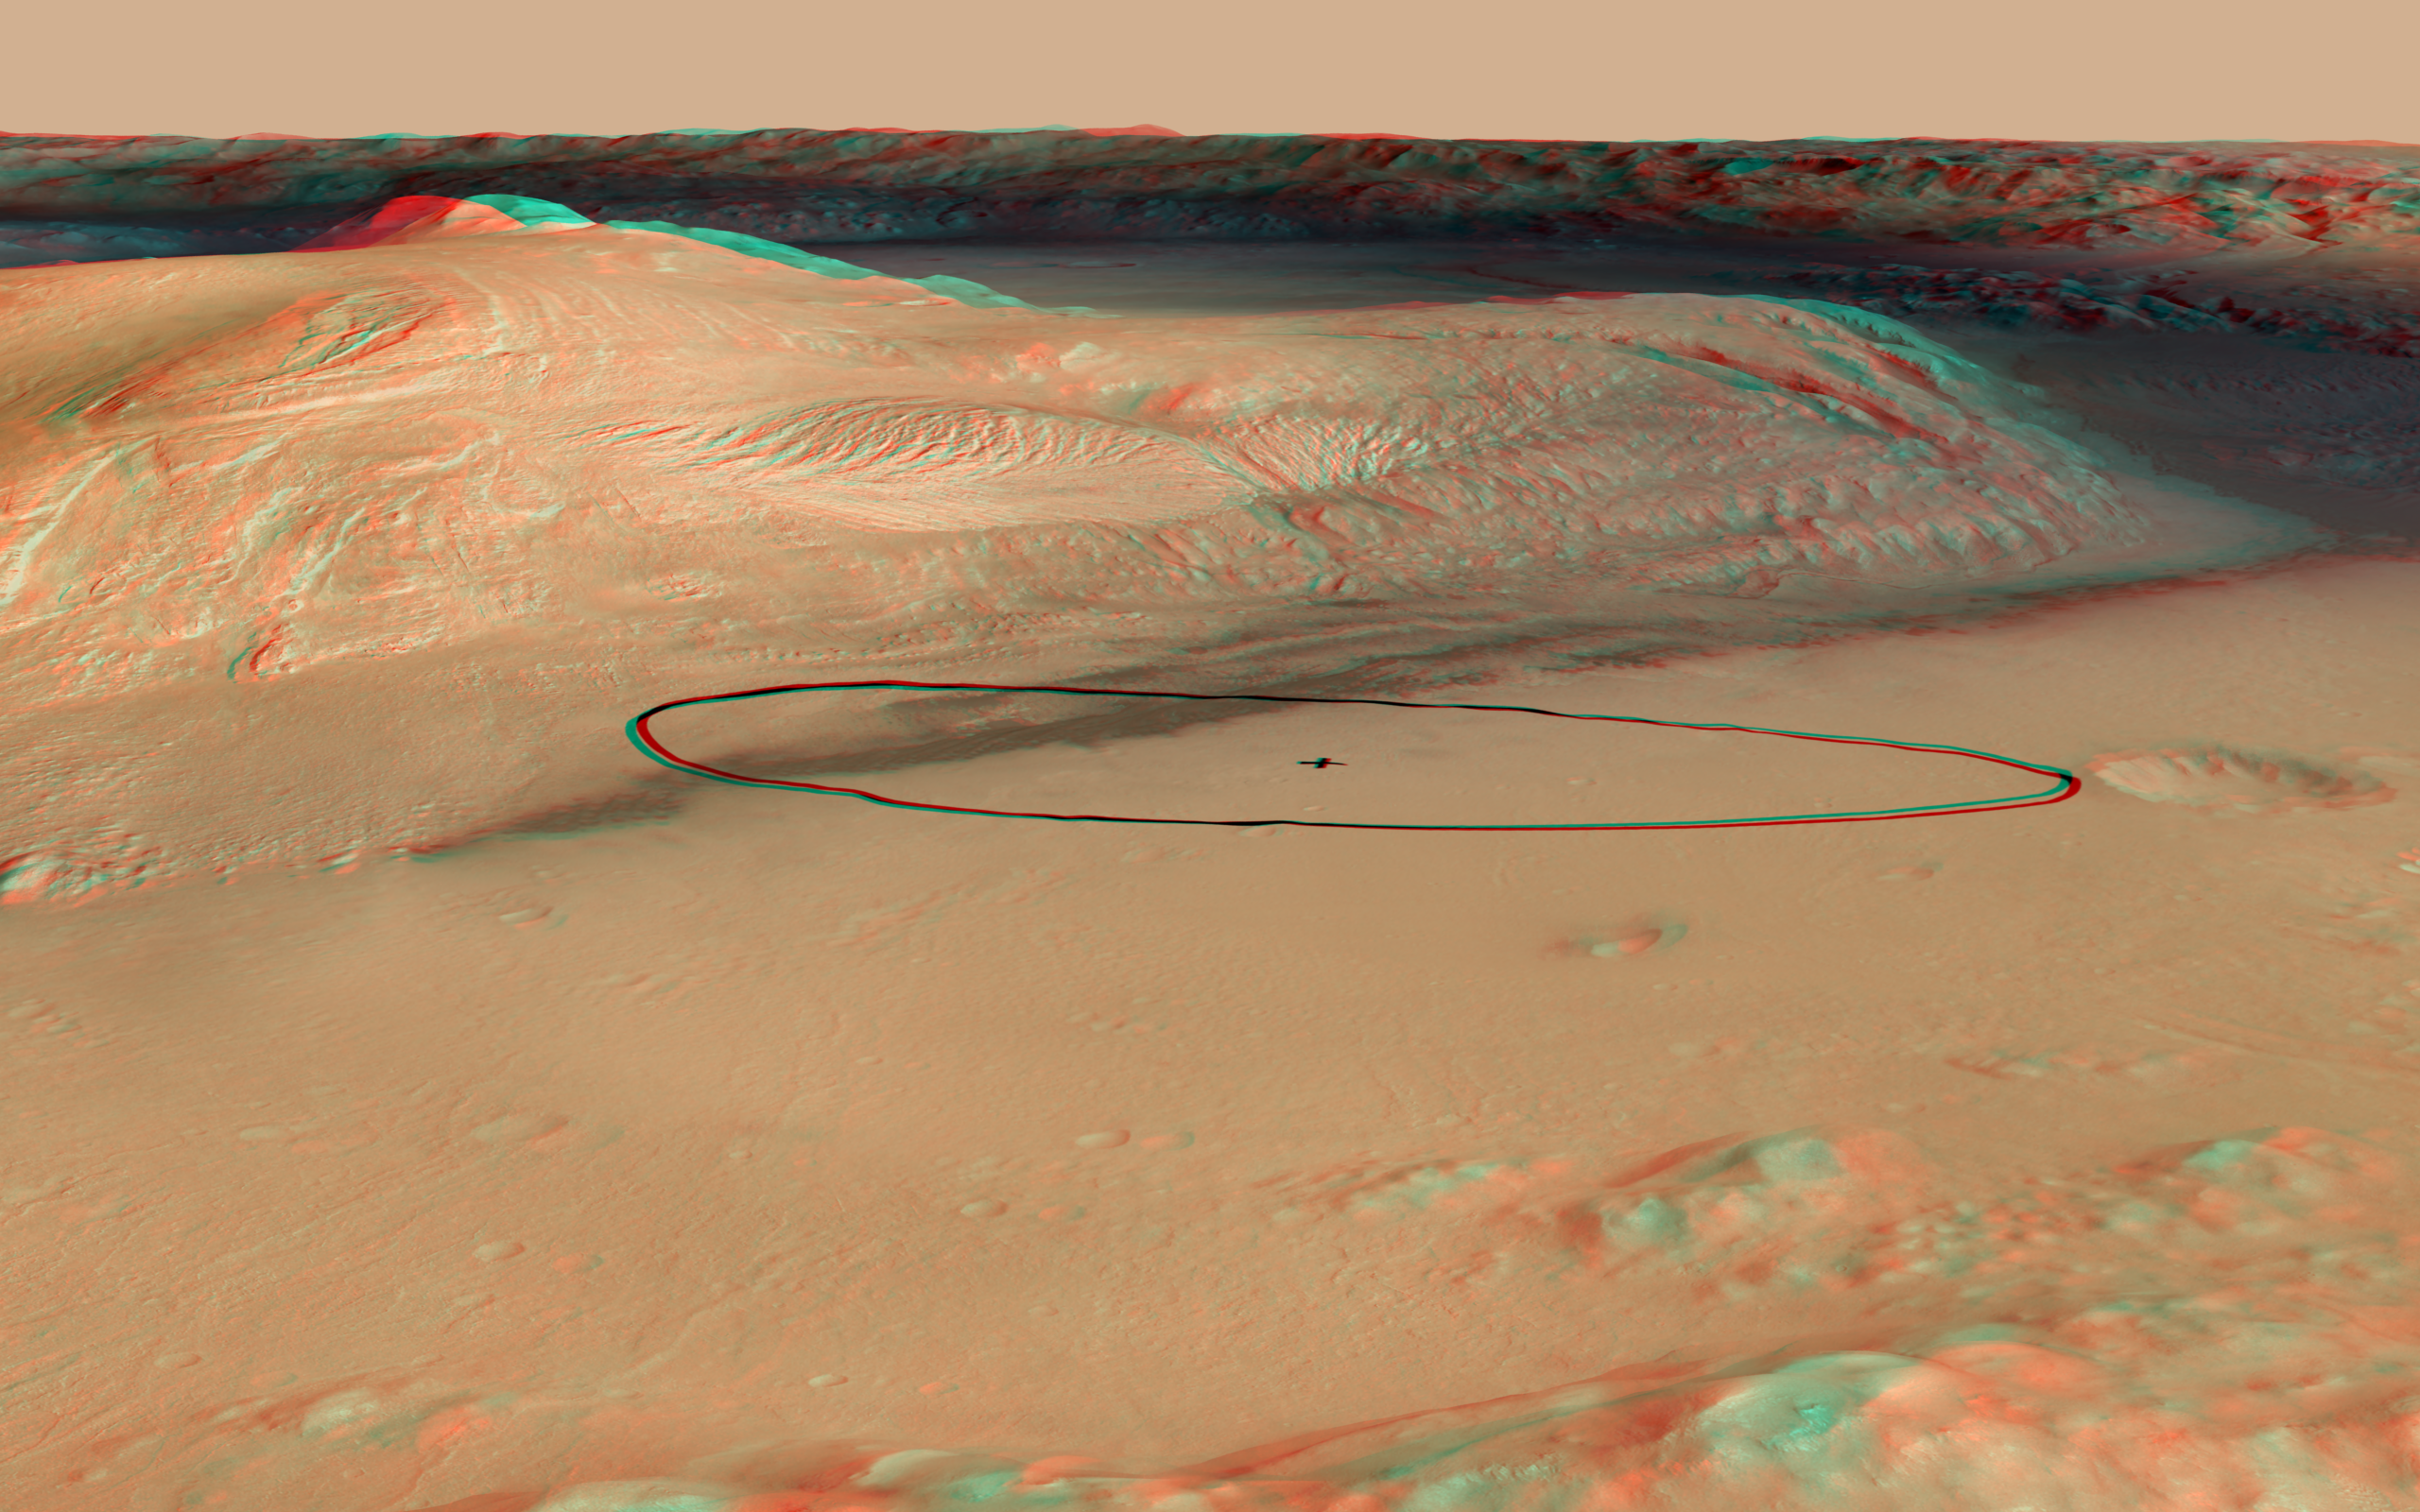

Landing Target for Mars Rover Curiosity, in Stereo

As of June 2012, the target landing area for Curiosity, the rover of NASA’s Mars Science Laboratory mission, is the ellipse marked on this image, about 12 miles long and 4 miles wide (20 kilometers by 7 kilometers).

The site is near the northern flank of Mount Sharp, inside Gale Crater on Mars. This oblique, stereo view of Mount Sharp is derived from a combination of elevation and imaging data from three Mars orbiters. The image appears three-dimensional when viewed through red-blue glasses with the red lens on the left. The view is looking toward the southeast.

A reduction in the size of the ellipse in June 2012 was based on analysis yielding increasing confidence in the precision capabilities of the mission’s system for getting from the top of the Martian atmosphere to the surface. Using the smaller ellipse, the Mars Science Laboratory Project also moved the center of the target closer to the mountain, which holds geological layers that are the prime destination for the rover. Landing will be the evening of Aug. 5, 2012, Pacific Daylight Time (early Aug. 6 Universal Time and Eastern Time).

The image combines elevation data from the High Resolution Stereo Camera on the European Space Agency’s Mars Express orbiter, image data from the Context Camera on NASA’s Mars Reconnaissance Orbiter, and color information from Viking Orbiter imagery. There is no vertical exaggeration in the image.

NASA’s Jet Propulsion Laboratory, a division of the California Institute of Technology, Pasadena, manages the Mars Science Laboratory mission for the NASA Science Mission Directorate, Washington.

Credit: NASA/JPL-Caltech/ESA/DLR/FU Berlin/MSSS